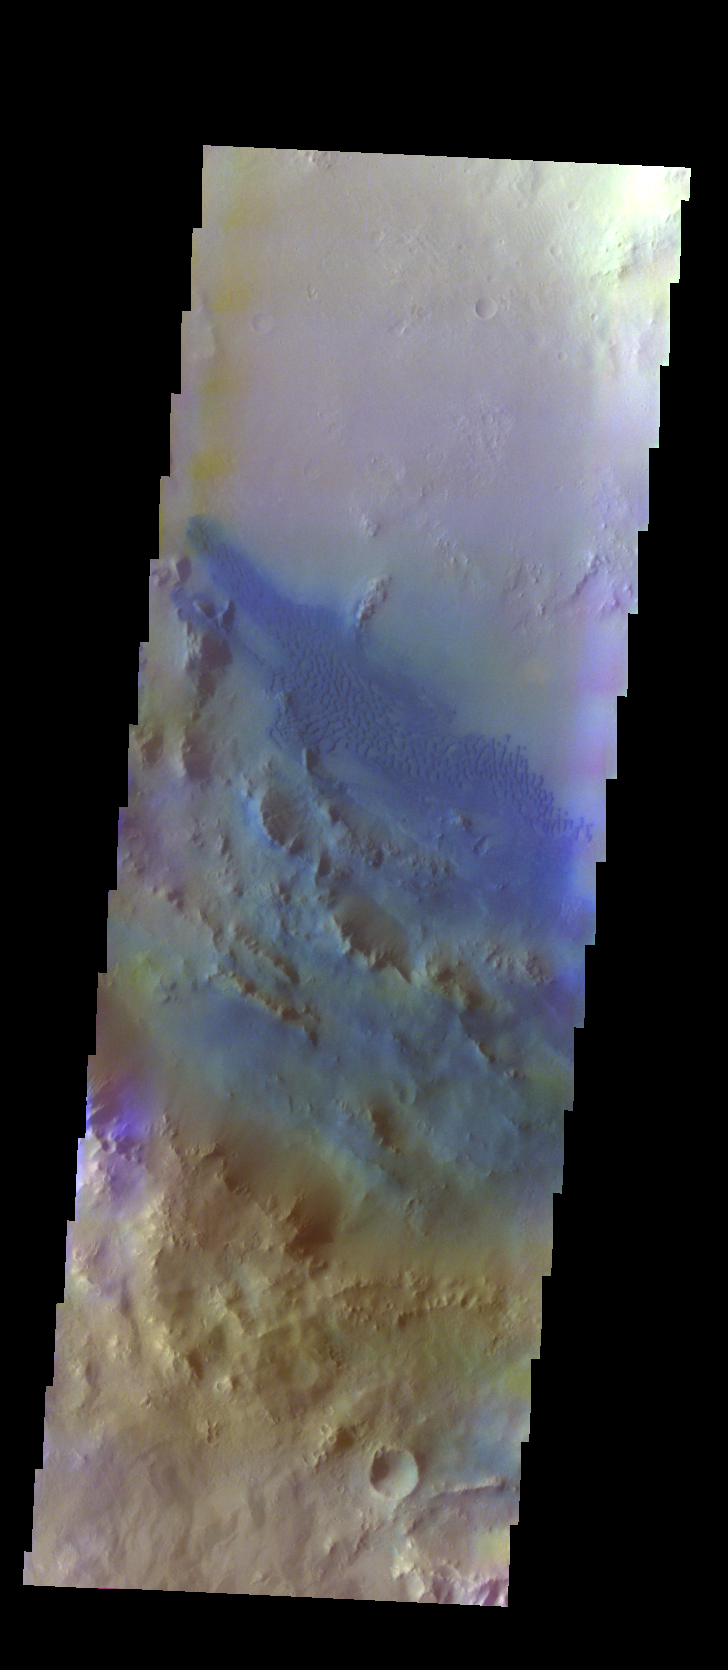

Pettit Crater – False Color

The THEMIS VIS camera contains 5 filters. The data from different filters can be combined in multiple ways to create a false color image. These false color images may reveal subtle variations of the surface not easily identified in a single band image. Today’s false color image shows some of the dunes located on the floor of Pettit Crater.

Credit: NASA/JPL-Caltech/ASU